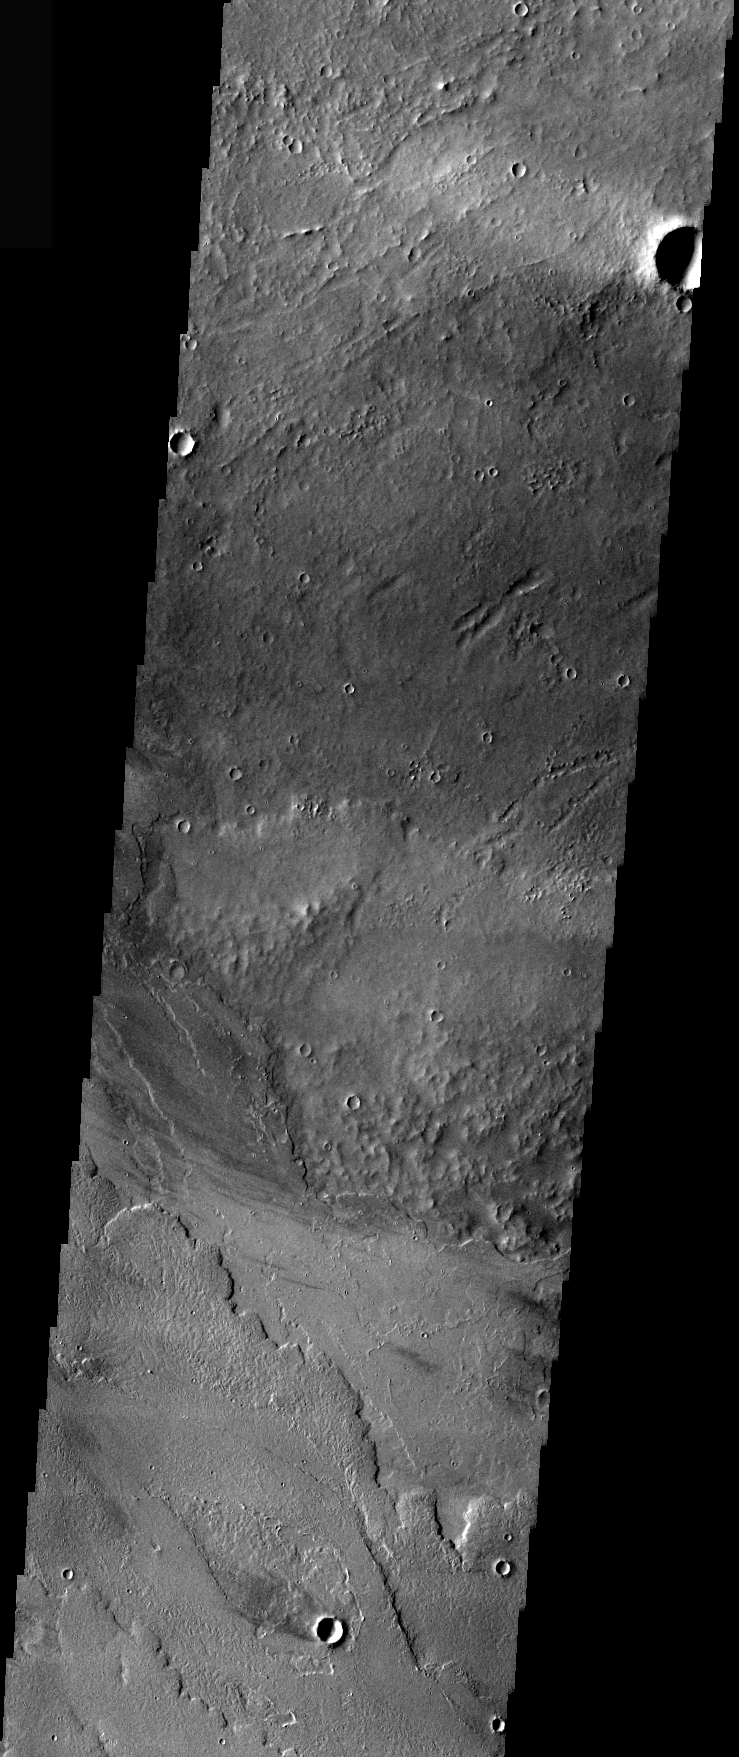

IR Windstreaks

Windstreaks are features caused by the interaction of wind and topographic landforms. The raised rims and bowls of impact craters causes a complex interaction such that the wind vortex in the lee of the crater can both scour away the surface dust and deposit it back in the center of the lee. If you look closely, you will see evidence of this in a darker “rim” enclosing a brighter interior.

This infrared image shows windstreaks in the region between Gordii Dorsum and Amazonis Mensa.

Image information: IR instrument. Latitude -15.8, Longitude 215 East (145 West). 97 meter/pixel resolution.

Note: this THEMIS visual image has not been radiometrically nor geometrically calibrated for this preliminary release. An empirical correction has been performed to remove instrumental effects. A linear shift has been applied in the cross-track and down-track direction to approximate spacecraft and planetary motion. Fully calibrated and geometrically projected images will be released through the Planetary Data System in accordance with Project policies at a later time.

NASA’s Jet Propulsion Laboratory manages the 2001 Mars Odyssey mission for NASA’s Office of Space Science, Washington, D.C. The Thermal Emission Imaging System (THEMIS) was developed by Arizona State University, Tempe, in collaboration with Raytheon Santa Barbara Remote Sensing. The THEMIS investigation is led by Dr. Philip Christensen at Arizona State University. Lockheed Martin Astronautics, Denver, is the prime contractor for the Odyssey project, and developed and built the orbiter. Mission operations are conducted jointly from Lockheed Martin and from JPL, a division of the California Institute of Technology in Pasadena.

Credit: NASA/JPL/Arizona State University